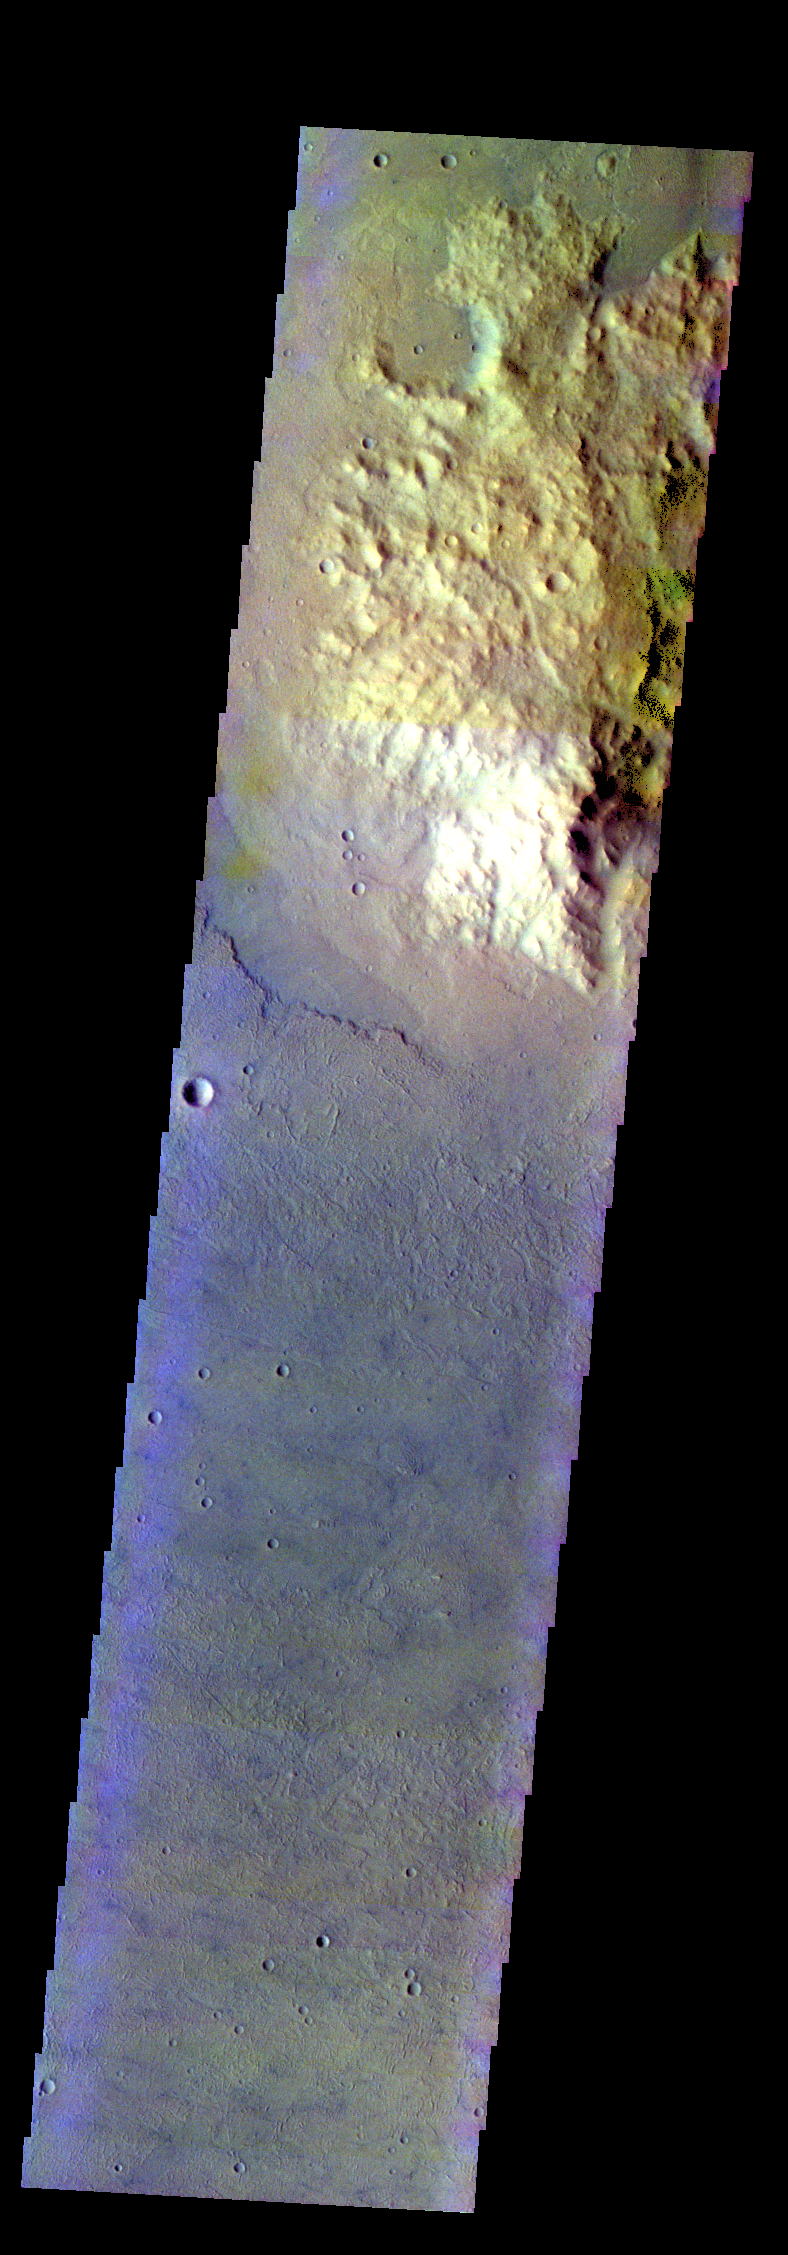

Daedalia Planum – False Color

The THEMIS VIS camera contains 5 filters. The data from different filters can be combined in multiple ways to create a false color image. These false color images may reveal subtle variations of the surface not easily identified in a single band image. Today’s false color image shows a highland that is surrounded by the lava flows of Daedalia Planum.

Credit: NASA/JPL-Caltech/ASU